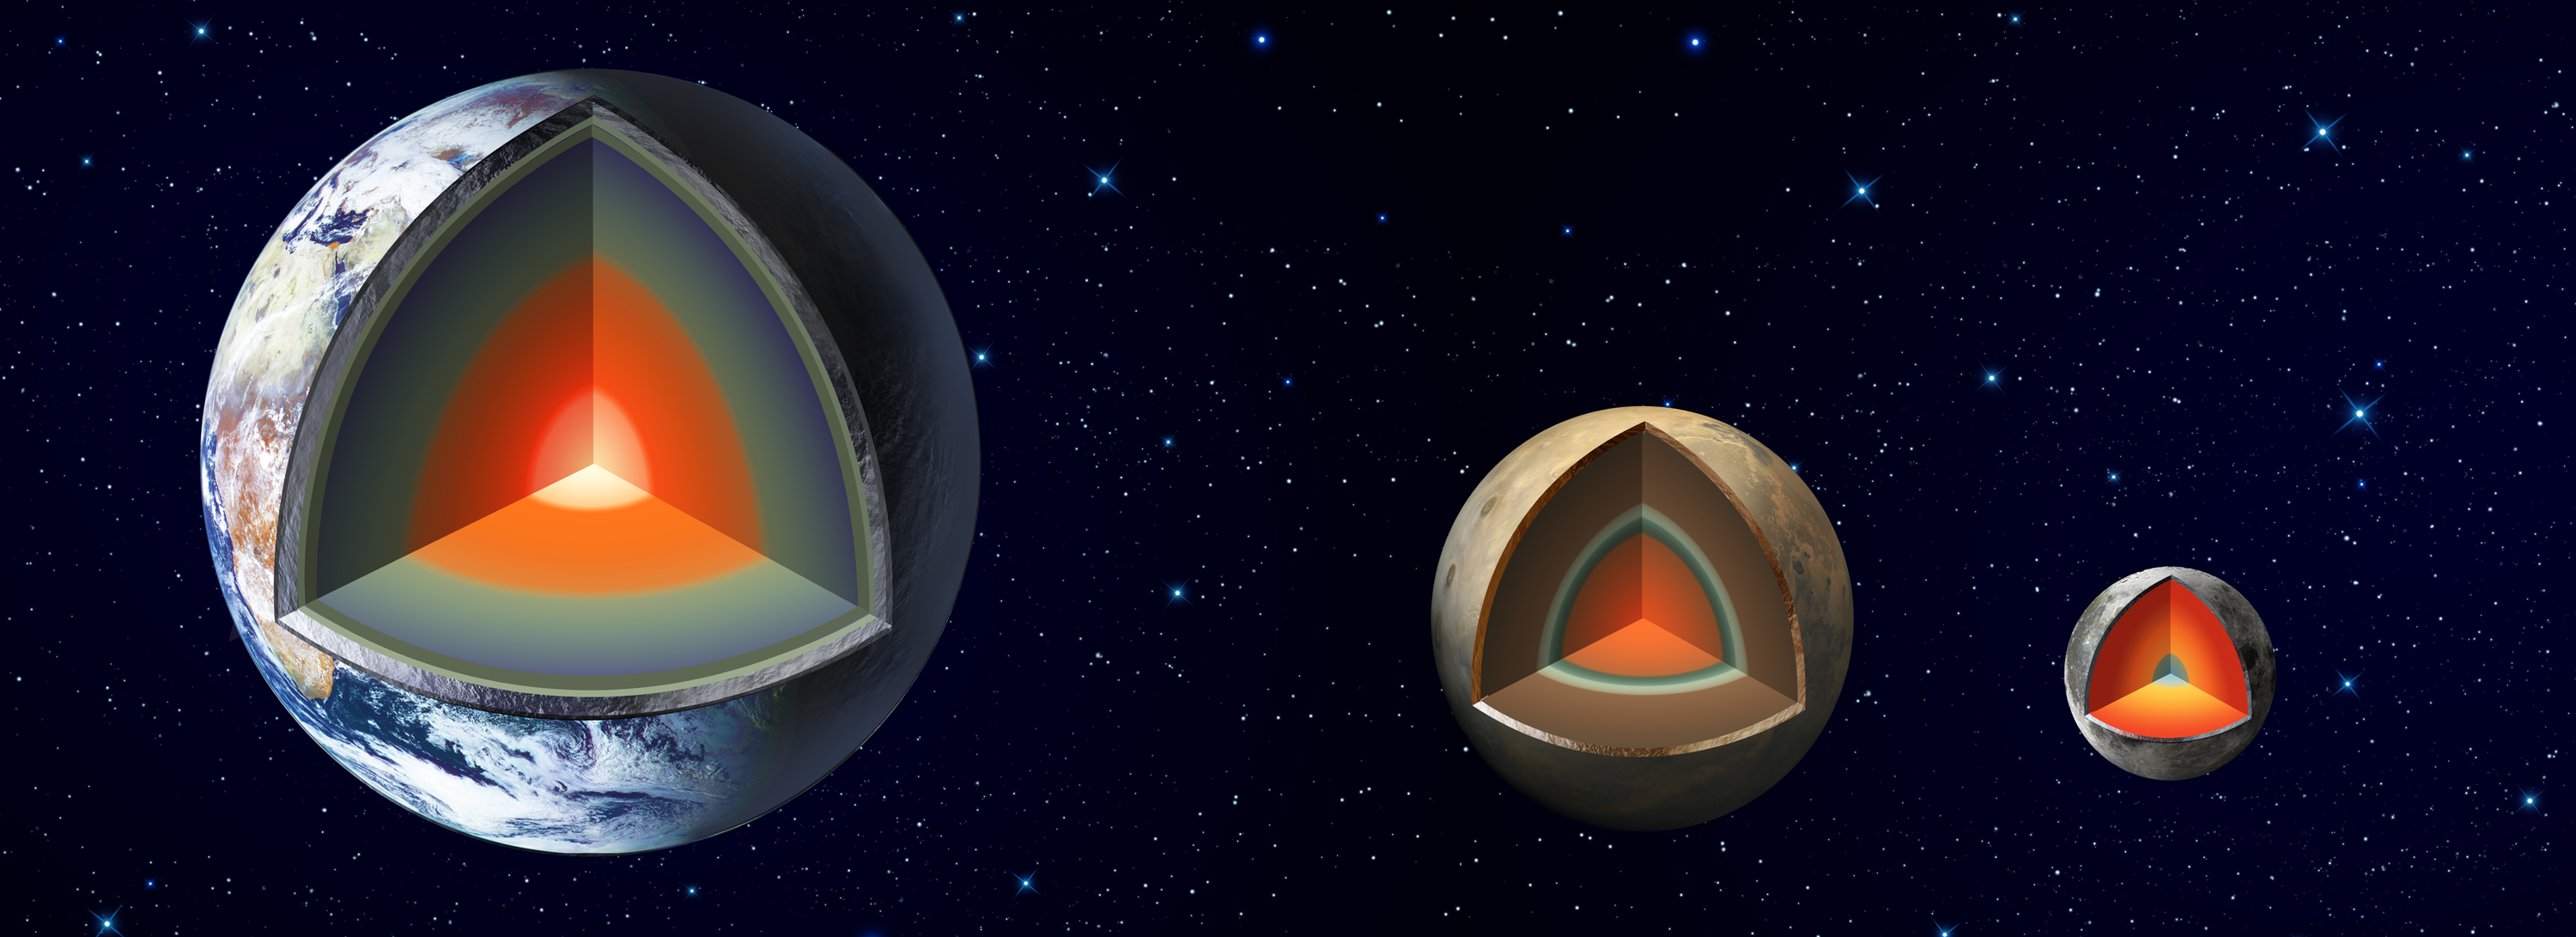

Planetary Interiors

An artist’s impression shows the major interior layers of Earth, Mars and the Moon.

JPL, a division of Caltech in Pasadena, California, manages InSight for NASA’s Science Mission Directorate in Washington. InSight is part of NASA’s Discovery Program, managed by the agency’s Marshall Space Flight Center in Huntsville, Alabama. The InSight spacecraft was built and tested by Lockheed Martin Space in Denver, Colorado.

For more information about the mission, go to https://mars.nasa.gov/insight.

Photojournal Note: Also available is the full resolution TIFF file PIA22573_full.tif. This file may be too large to view from a browser; it can be downloaded onto your desktop by right-clicking on the previous link and viewed with image viewing software.

Credit: NASA/JPL-Caltech